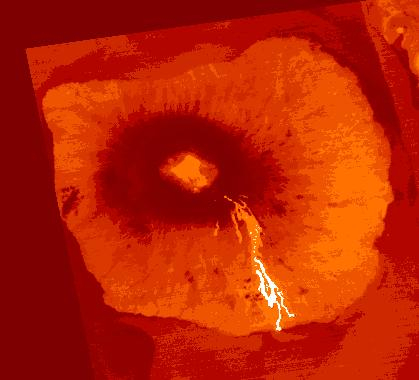

Fernandina Volcano, Galapagos

An eruption began on March 2, 2024 at Fernandina Volcano, Galapagos. Lava was seen coming from a circumferential fissure on the upper SE flank, accompanied by high sulfur dioxide emissions. By April 13, when this color coded ASTER thermal image was acquired, an estimated 44 million cubic meters of lava had erupted, making this eruption the largest in the last 15 years. The image covers an area of 5.7 by 6.3 km, and is located at 0.4 degrees south, 91.6 degrees west.

With its 14 spectral bands from the visible to the thermal infrared wavelength region and its high spatial resolution of about 50 to 300 feet (15 to 90 meters), ASTER images Earth to map and monitor the changing surface of our planet. ASTER is one of five Earth-observing instruments launched Dec. 18, 1999, on Terra. The instrument was built by Japan’s Ministry of Economy, Trade and Industry. A joint U.S./Japan science team is responsible for validation and calibration of the instrument and data products.

The broad spectral coverage and high spectral resolution of ASTER provides scientists in numerous disciplines with critical information for surface mapping and monitoring of dynamic conditions and temporal change. Example applications are monitoring glacial advances and retreats; monitoring potentially active volcanoes; identifying crop stress; determining cloud morphology and physical properties; wetlands evaluation; thermal pollution monitoring; coral reef degradation; surface temperature mapping of soils and geology; and measuring surface heat balance.

The U.S. science team is located at NASA’s Jet Propulsion Laboratory in Pasadena, Calif. The Terra mission is part of NASA’s Science Mission Directorate, Washington.

Credit: NASA/METI/AIST/Japan Space Systems, and U.S./Japan ASTER Science Team